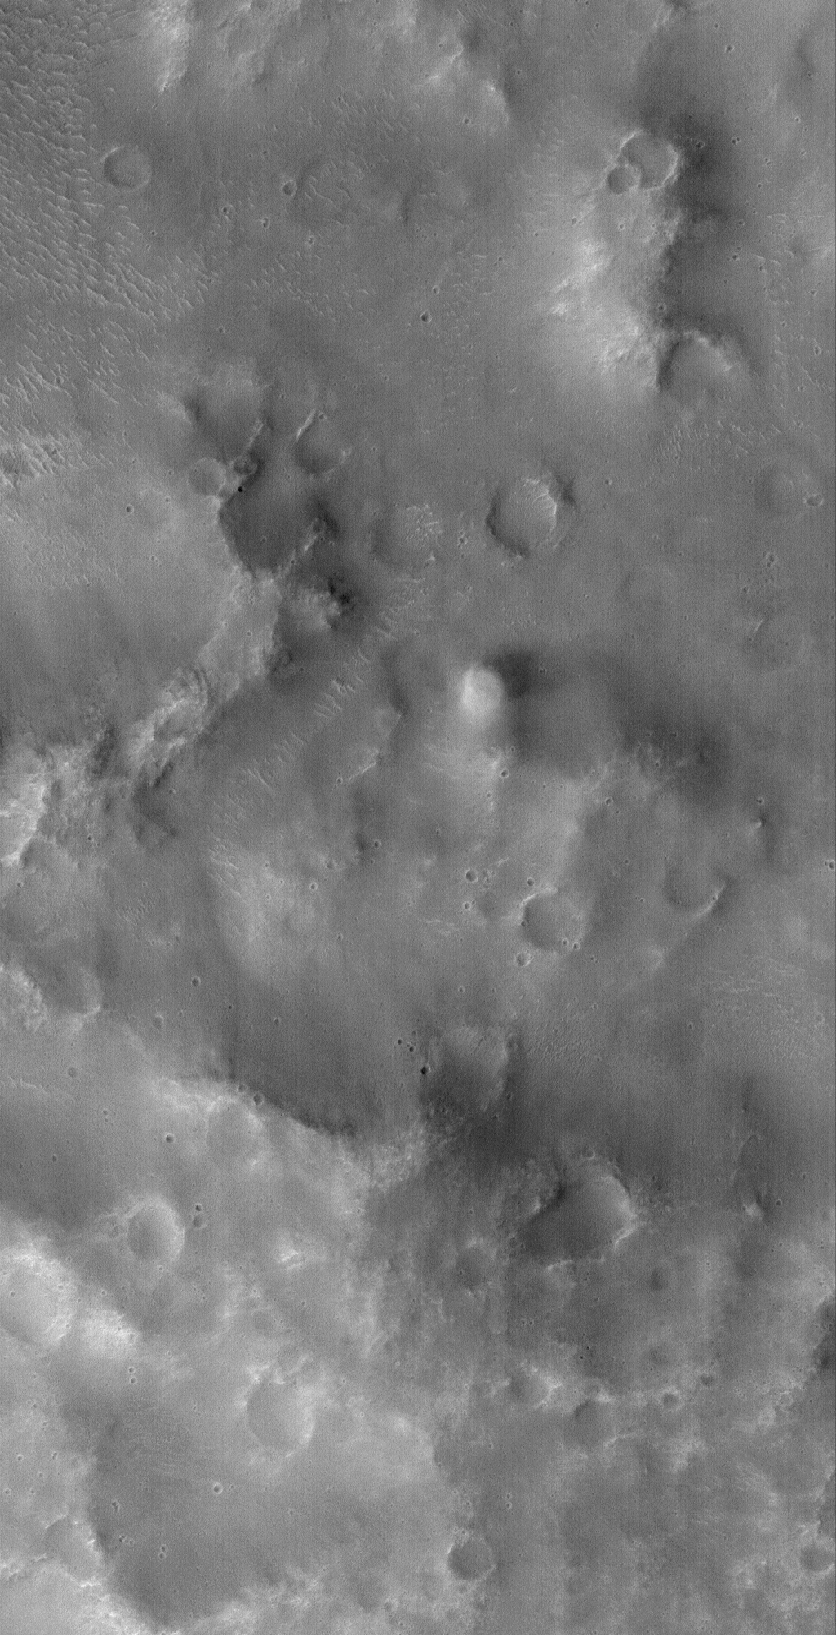

Loire Dust Devil

25 September 2005
This Mars Global Surveyor (MGS) Mars Orbiter Camera (MOC) image shows an active dust devil making its way across the rugged terrain of the Loire Vallis system. The dust devil, seen as a fuzzy, nearly-circular bright feature near the center of the picture, is casting a shadow toward the right/upper right (east/northeast). Unlike some martian dust devils, this one did not make a dark streak on the ground. Many more dust devils occur on Mars than there are dust devil streaks observed on the planet’s surface.

Location near: 18.2°S, 16.5°W
Image width: width: ~3 km (~1.9 mi)
Illumination from: lower left
Season: Southern Spring

Credit: NASA/JPL/Malin Space Science Systems